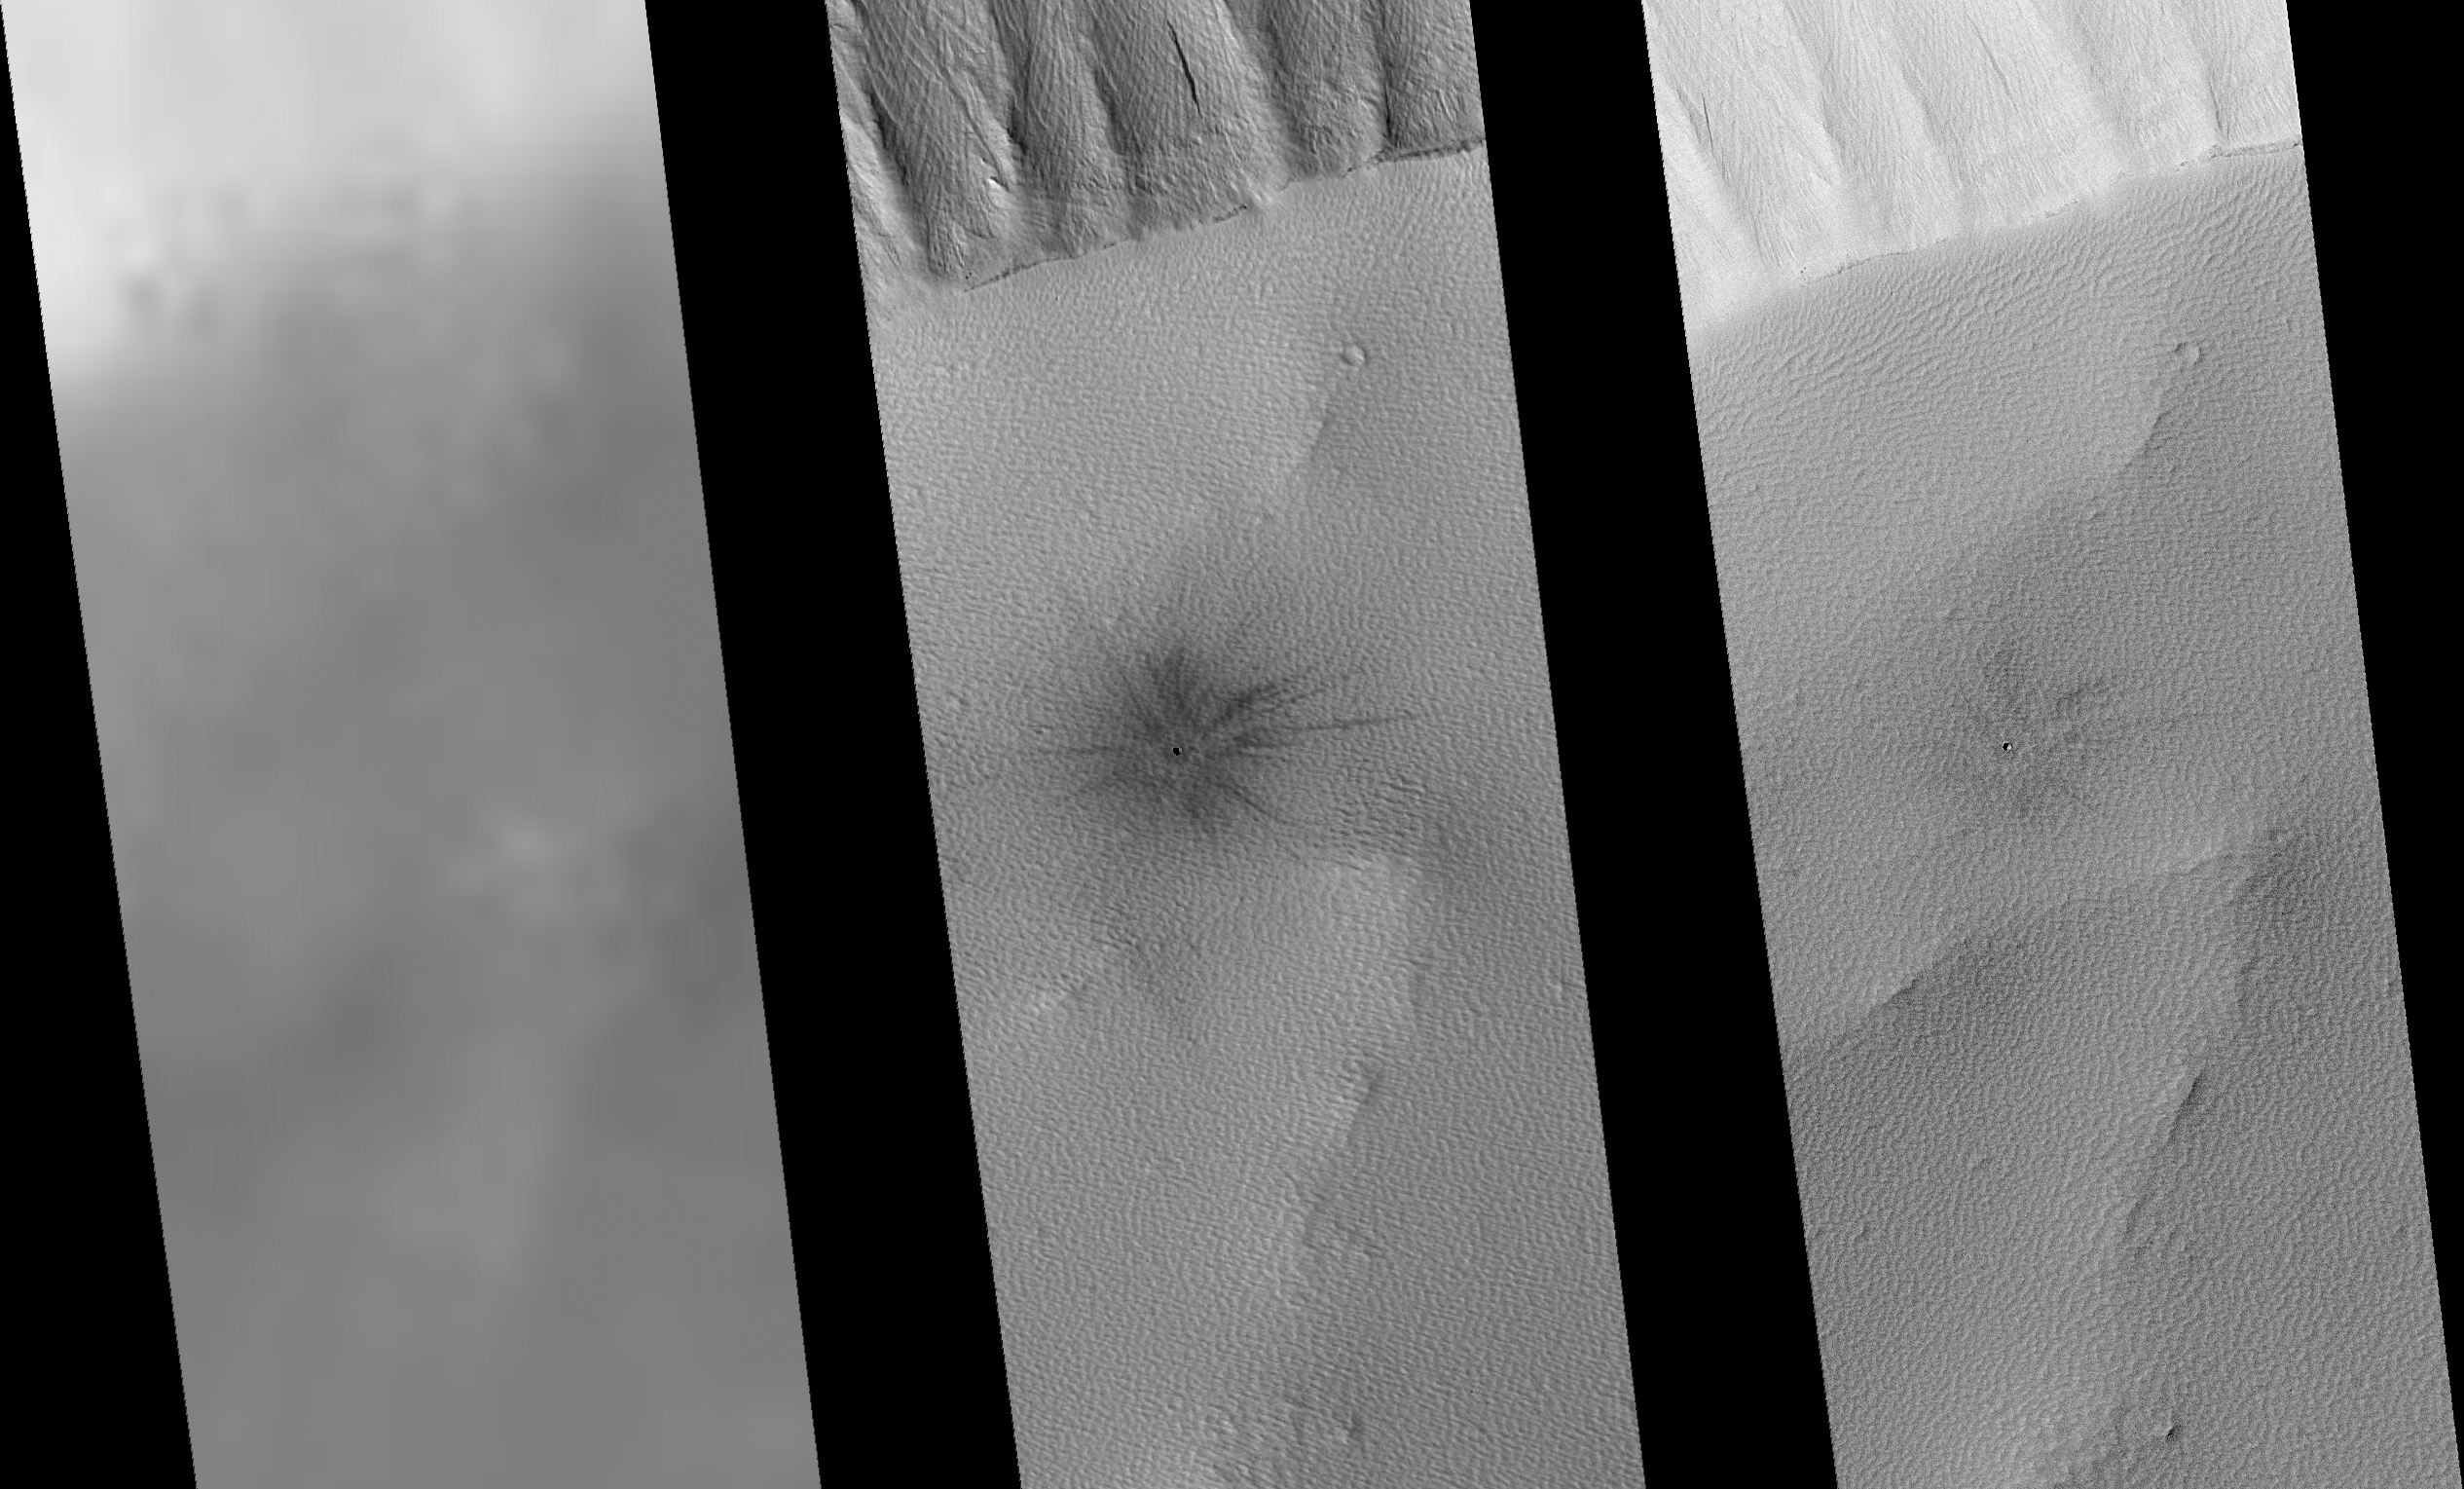

Recently-Formed Impact Crater

Scientists using the Mars Orbiter Camera on NASA’s Mars Global Surveyor spacecraft have discovered a crater that appears to have formed on Mars in the past 20 or so Earth years, and have used it and several other similar craters to estimate the present cratering rate on Mars.

One of the basic tenets of planetary geology is that impact craters have accumulated on planetary surfaces at roughly a constant rate since the early history of the solar system. This appears to have been the case for small craters on the surface of the Moon, as shown by measurements of the length of time that lunar rocks created by small impacts have been exposed to cosmic rays, as determined by laboratory measurements of samples returned to Earth by the Apollo astronauts. This principle should permit the number of craters found on a planetary surface to be used to determine the age of that surface, if the rate at which new craters form is known.

Scientists have previously estimated the cratering rate of Mars by scaling the lunar cratering rate based on the proximity of Mars to the asteroid belt, and by performing calculations based on orbital mechanics. Another way to establish the cratering rate of Mars would be to use long-term observations, say, from orbiting spacecraft, to actually locate new craters.

The new crater is located on the southern rim of the summit crater, or caldera, of the intermediate-sized martian volcano, Ulysses Patera. The site was imaged by the Viking 2 orbiter in 1976 (left, an enlarged portion of the image) and in narrow-angle views by the Mars Orbiter Camera in 1999 (center) and 2005 (right). The new crater, about 25 meters (82 feet) across, is marked by a distinct dark, rayed pattern of ejected material, or ejecta, which is seen to have faded somewhat between 1999 and 2005.

Ulysses Patera, a volcanic shield about 100 kilometers (62 miles) in diameter volcanic shield, located near 2.5 degrees north latitude, 121.3 degrees west longitude, is one of the Tharsis volcanoes and is partly buried by younger lava flows. The summit caldera is about 55 kilometers (34 miles) in diameter.

The amount that the crater’s rays faded between 1999 and 2005 can be used to help estimate how many years ago the crater formed. The actual contrast between the ejecta and the undisturbed volcano summit materials is actually much less than it appears to be in these processed images, and the amount of fading is also much less. Images of disturbed surfaces from various parts of Mars, such as dust devil tracks, dark slope streaks and rover tracks, indicate that disturbed surfaces on Mars are dark and that they lighten with time. Using these other examples to estimate how dark the ejecta from the Ulysses crater was originally, and how much it has faded in six years, suggests the crater formed in the early to mid 1980s.

The rate at which dark surfaces lighten on Mars is not uniform over the whole planet, but scientists using the Mars Orbiter Camera have found a number of other craters with dark ejecta that have faded during the Mars Global Surveyor mission. The scientists estimate that these craters probably formed within the past 100 years. Although the sample is very small (the Mars Orbiter Camera narrow angle camera has imaged barely 4 percent of Mars), it appears that the recent cratering rate for craters on Mars 25 to 100 meters (82 to 328 feet) in diameter is about 0.000000003 to 0.000000006 craters per square kilometer (0.39 square mile) per Earth year, which is about five times lower than previous estimates.

The site of the new crater is shown in wider context in a comparison of the 1976 Viking image with wide-angle views taken by the Mars Orbiter Camera in 1999 and 2005 (figure 2), and in even wider context in a regional mosaic of Viking images (figure 3).

The Mars Orbiter Camera was built and is operated by Malin Space Science Systems, San Diego, Calif. Mars Global Surveyor left Earth on Nov. 7, 1996, and began orbiting Mars on Sept. 12, 1997. JPL, a division of the California Institute of Technology, Pasadena, manages Mars Global Surveyor for NASA’s Science Mission Directorate, Washington.

Credit: NASA/JPL/MSSS